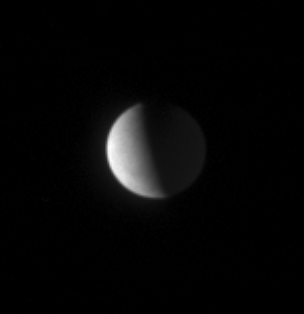

Astral Pearl

The high northern latitudes on Enceladus show little detail from Cassini’s distant vantage point, nearly 50 degrees above the moon’s equator.

The plume of icy material that jets from the south pole of Enceladus (505 kilometers, or 314 miles across) is not visible in this viewing geometry.

The image was taken in visible light with the Cassini spacecraft narrow-angle camera on Feb. 26, 2007 at a distance of approximately 1.7 million kilometers (1.1 million miles) from Enceladus and at a Sun-Enceladus-spacecraft, or phase, angle of 95 degrees. Scale in the original image was 10 kilometers (6 miles) per pixel. The image was contrast enhanced and magnified by a factor of two.

The Cassini-Huygens mission is a cooperative project of NASA, the European Space Agency and the Italian Space Agency. The Jet Propulsion Laboratory, a division of the California Institute of Technology in Pasadena, manages the mission for NASA’s Science Mission Directorate, Washington, D.C. The Cassini orbiter and its two onboard cameras were designed, developed and assembled at JPL. The imaging operations center is based at the Space Science Institute in Boulder, Colo.

Credit: NASA/JPL/Space Science Institute